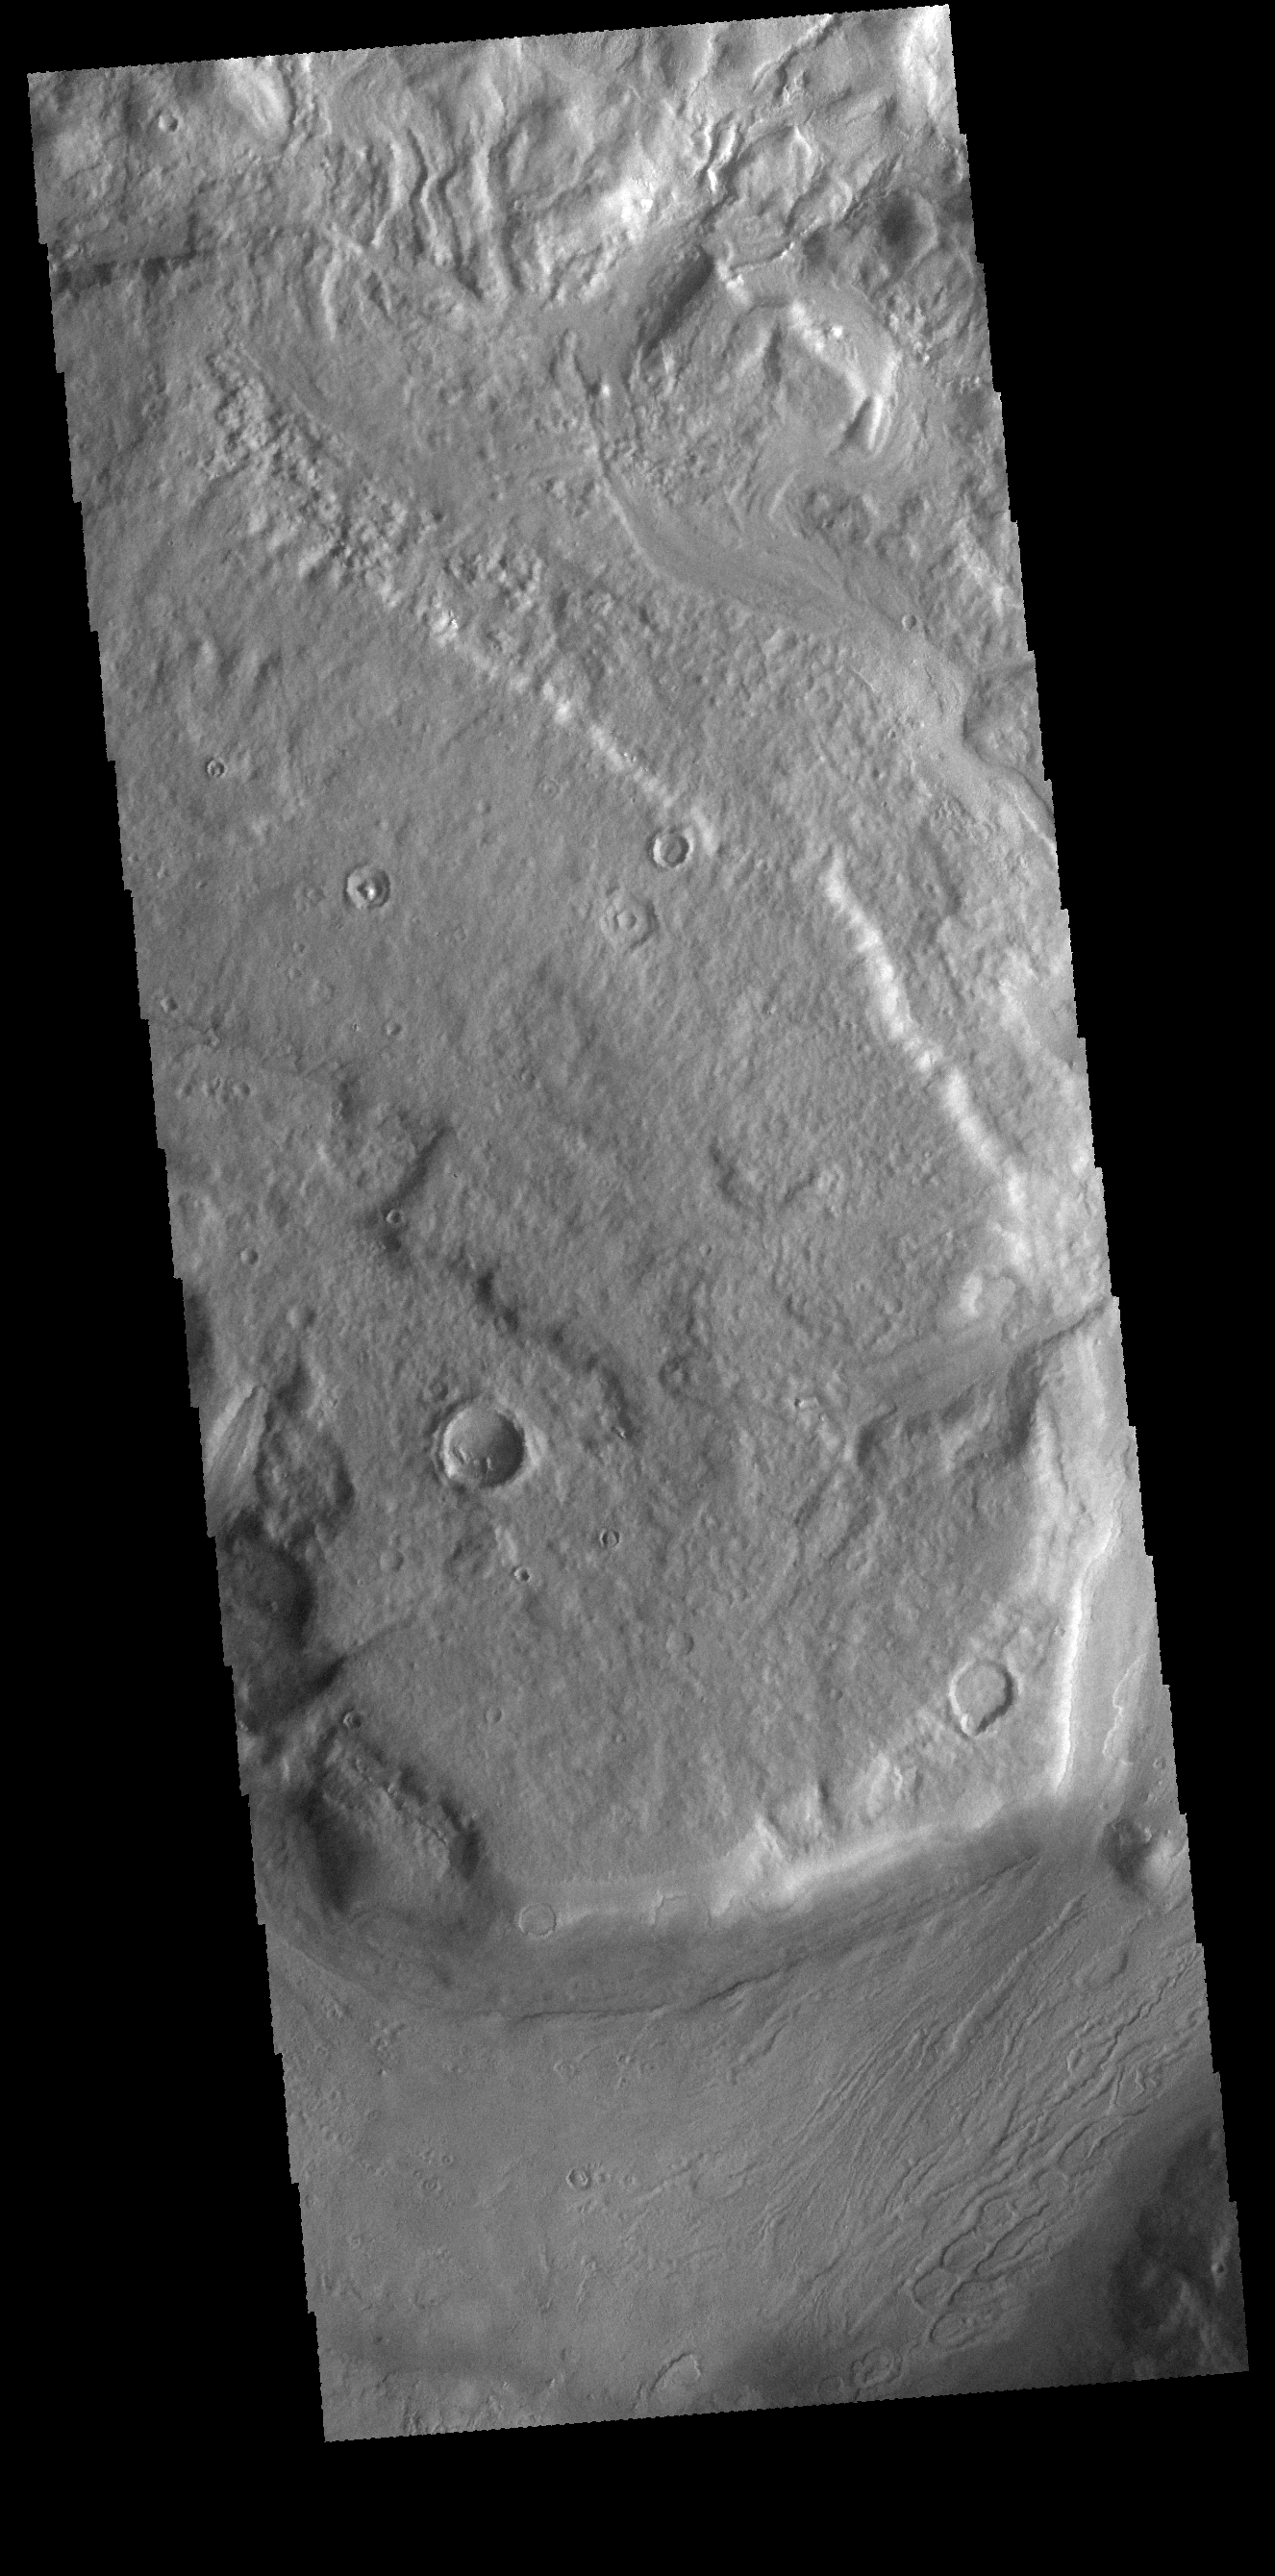

Reull Vallis

This VIS image shows a short section of Reull Vallis. Reull Vallis starts in Promethei Terra and ends in Hellas Plainitia.

Credit: NASA/JPL-Caltech/ASU